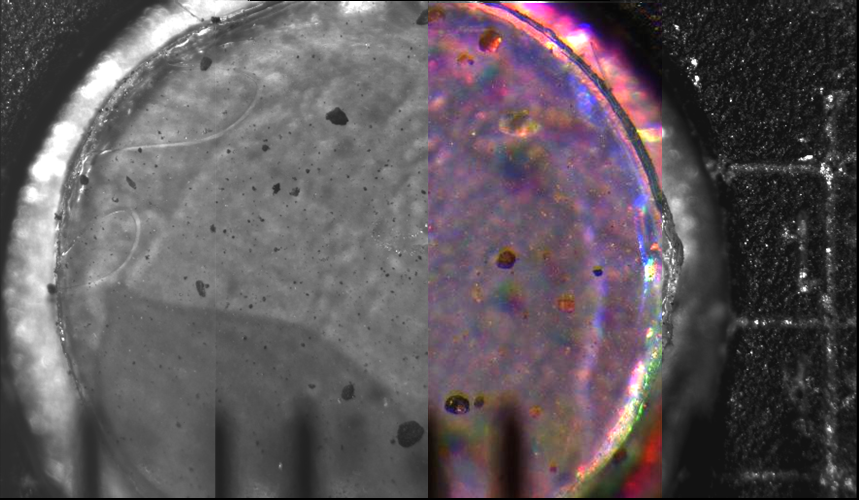

Highest Resolution Image of Dust and Sand Yet Acquired on Mars

This mosaic of four side-by-side microscope images (one a color composite) was acquired by the Optical Microscope, a part of the Microscopy, Electrochemistry, and Conductivity Analyzer (MECA) instrument suite on NASA’s Phoenix Mars Lander. Taken on the ninth Martian day of the mission, or Sol 9 (June 3, 2008), the image shows a 3 millimeter (0.12 inch) diameter silicone target after it has been exposed to dust kicked up by the landing. It is the highest resolution image of dust and sand ever acquired on Mars. The silicone substrate provides a sticky surface for holding the particles to be examined by the microscope.

Martian Particles on Microscope’s Silicone Substrate
In figure 1, the particles are on a silcone substrate target 3 millimeters (0.12 inch) in diameter, which provides a sticky surface for holding the particles while the microscope images them. Blow-ups of four of the larger particles are shown in the center. These particles range in size from about 30 microns to 150 microns (from about one one-thousandth of an inch to six one-thousandths of an inch).

Possible Nature of Particles Viewed by Mars Lander’s Optical Microscope
In figure 2, the color composite on the right was acquired to examine dust that had fallen onto an exposed surface. The translucent particle highlighted at bottom center is of comparable size to white particles in a Martian soil sample (upper pictures) seen two sols earlier inside the scoop of Phoenix’s Robotic Arm as imaged by the lander’s Robotic Arm Camera. The white particles may be examples of the abundant salts that have been found in the Martian soil by previous missions. Further investigations will be needed to determine the white material’s composition and whether translucent particles like the one in this microscopic image are found in Martian soil samples.

Scale of Phoenix Optical Microscope Images
This set of pictures in figure 3 gives context for the size of individual images from the Optical Microscope on NASA’s Mars Phoenix Lander.

The picture in the upper left was taken on Mars by the Surface Stereo Imager on Phoenix. It shows a portion of the microscope’s sample stage exposed to accept a sample. In this case, the sample was of dust kicked up by the spacecraft thrusters during landers. Later samples will include soil delivered by the Robotic Arm.

The other pictures were taken on Earth. They show close-ups of circular substrates on which the microscopic samples rest when the microscope images them. Each circular substrate target is 3 millimeters (about one-tenth of an inch) in diameter. Each image taken by the microscope covers and area 2 millimeters by 1 millimeter (0.08 inch by 0.04 inch), the size of a large grain of sand.

The Phoenix Mission is led by the University of Arizona, Tucson, on behalf of NASA. Project management of the mission is by NASA’s Jet Propulsion Laboratory, Pasadena, Calif. Spacecraft development is by Lockheed Martin Space Systems, Denver.

Photojournal Note: As planned, the Phoenix lander, which landed May 25, 2008 23:53 UTC, ended communications in November 2008, about six months after landing, when its solar panels ceased operating in the dark Martian winter.

Credit: NASA/JPL-Caltech/University of Arizona, Image credit for Figure 3: NASA/JPL-Caltech/University of Arizona/Texas A&M University